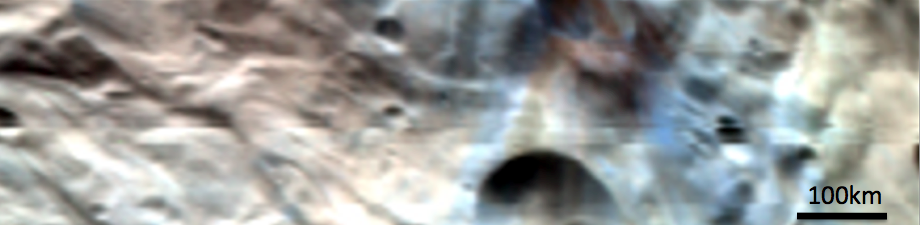

Vesta’s South Polar Region in Simulated True Color

This composite image is a simulated true color image of part of Vesta’s south polar region. It was produced by combining images obtained by the Visible and Infrared Imaging Spectrometer (VIR) instrument aboard NASA’s Dawn spacecraft. The VIR instrument can image Vesta in many different wavelength regions, called bands, in the near ultraviolet, visible and infrared parts of the electromagnetic spectrum, which corresponds to a wavelength range of 300nm to 5000nm. This is an RGB composite image where red is set as the 700nm band, green is set as the 550nm band and blue is set as the 440nm band. The wavelength of red light is around 700nm, of green light is around 550nm and of blue light is around 440nm, so this image approximates what the human eye would see looking at Vesta. It is an approximation because the human eye can see many more wavelengths than the three used here. There is a lot of spectral diversity (eg. color diversity) in this region of Vesta’s surface. There is a concentration of purple-brown in and around a crater in the top right of the image. Surrounding this crater is a distinctly blue area. The rest of the surface visible in this image ranges from a brown to yellow-white color.

NASA’s Dawn spacecraft obtained the images used to make this composite image with its Visible and Infrared Imaging Spectrometer on August 15th 2011. The distance to the surface of Vesta is 2740km and the average image resolution is 800 meters per pixel.

The Dawn mission to Vesta and Ceres is managed by NASA’s Jet Propulsion Laboratory, a division of the California Institute of Technology in Pasadena, for NASA’s Science Mission Directorate, Washington D.C. UCLA is responsible for overall Dawn mission science. Dawn’s VIR was provided by ASI, the Italian Space Agency and is managed by INAF, Italy’s National Institute for Astrophysics, in collaboration with Selex Galileo, where it was built.

Credit: NASA/JPL-Caltech/UCLA/ASI/INAF/IASF/IFSI